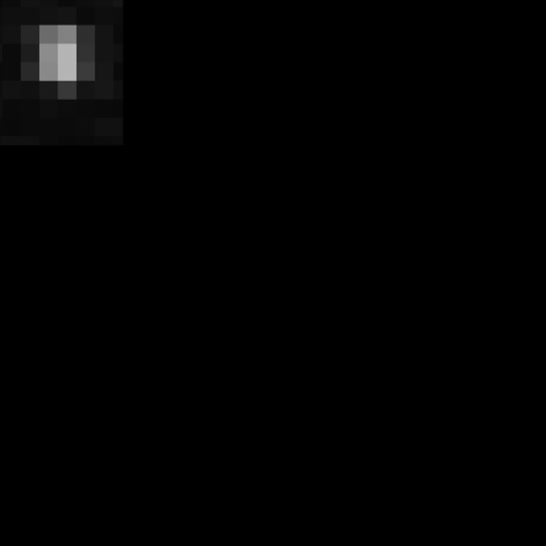

NASA's Evolving Views of Pluto

NASA's New Horizons spacecraft flew within 8,000 miles of dwarf planet Pluto on 14 July 2015. Our view of this cold, previously unexplored world, 4.67 billion miles from Earth, has evolved since its discovery by Clyde W. Tombaugh in 1930. This short clip shows images from Tombaugh, Hubble and New Horizons over the years, arranged to illustrate improvements in resolution. The close-up image at the end of this clip was taken about 1.5 hours before New Horizons closest approach to Pluto, when the craft was 47,800 miles (77,000 kilometers) from the surface of the planet. The image easily resolves structures smaller than a mile across.

Credit: NASA/Goddard